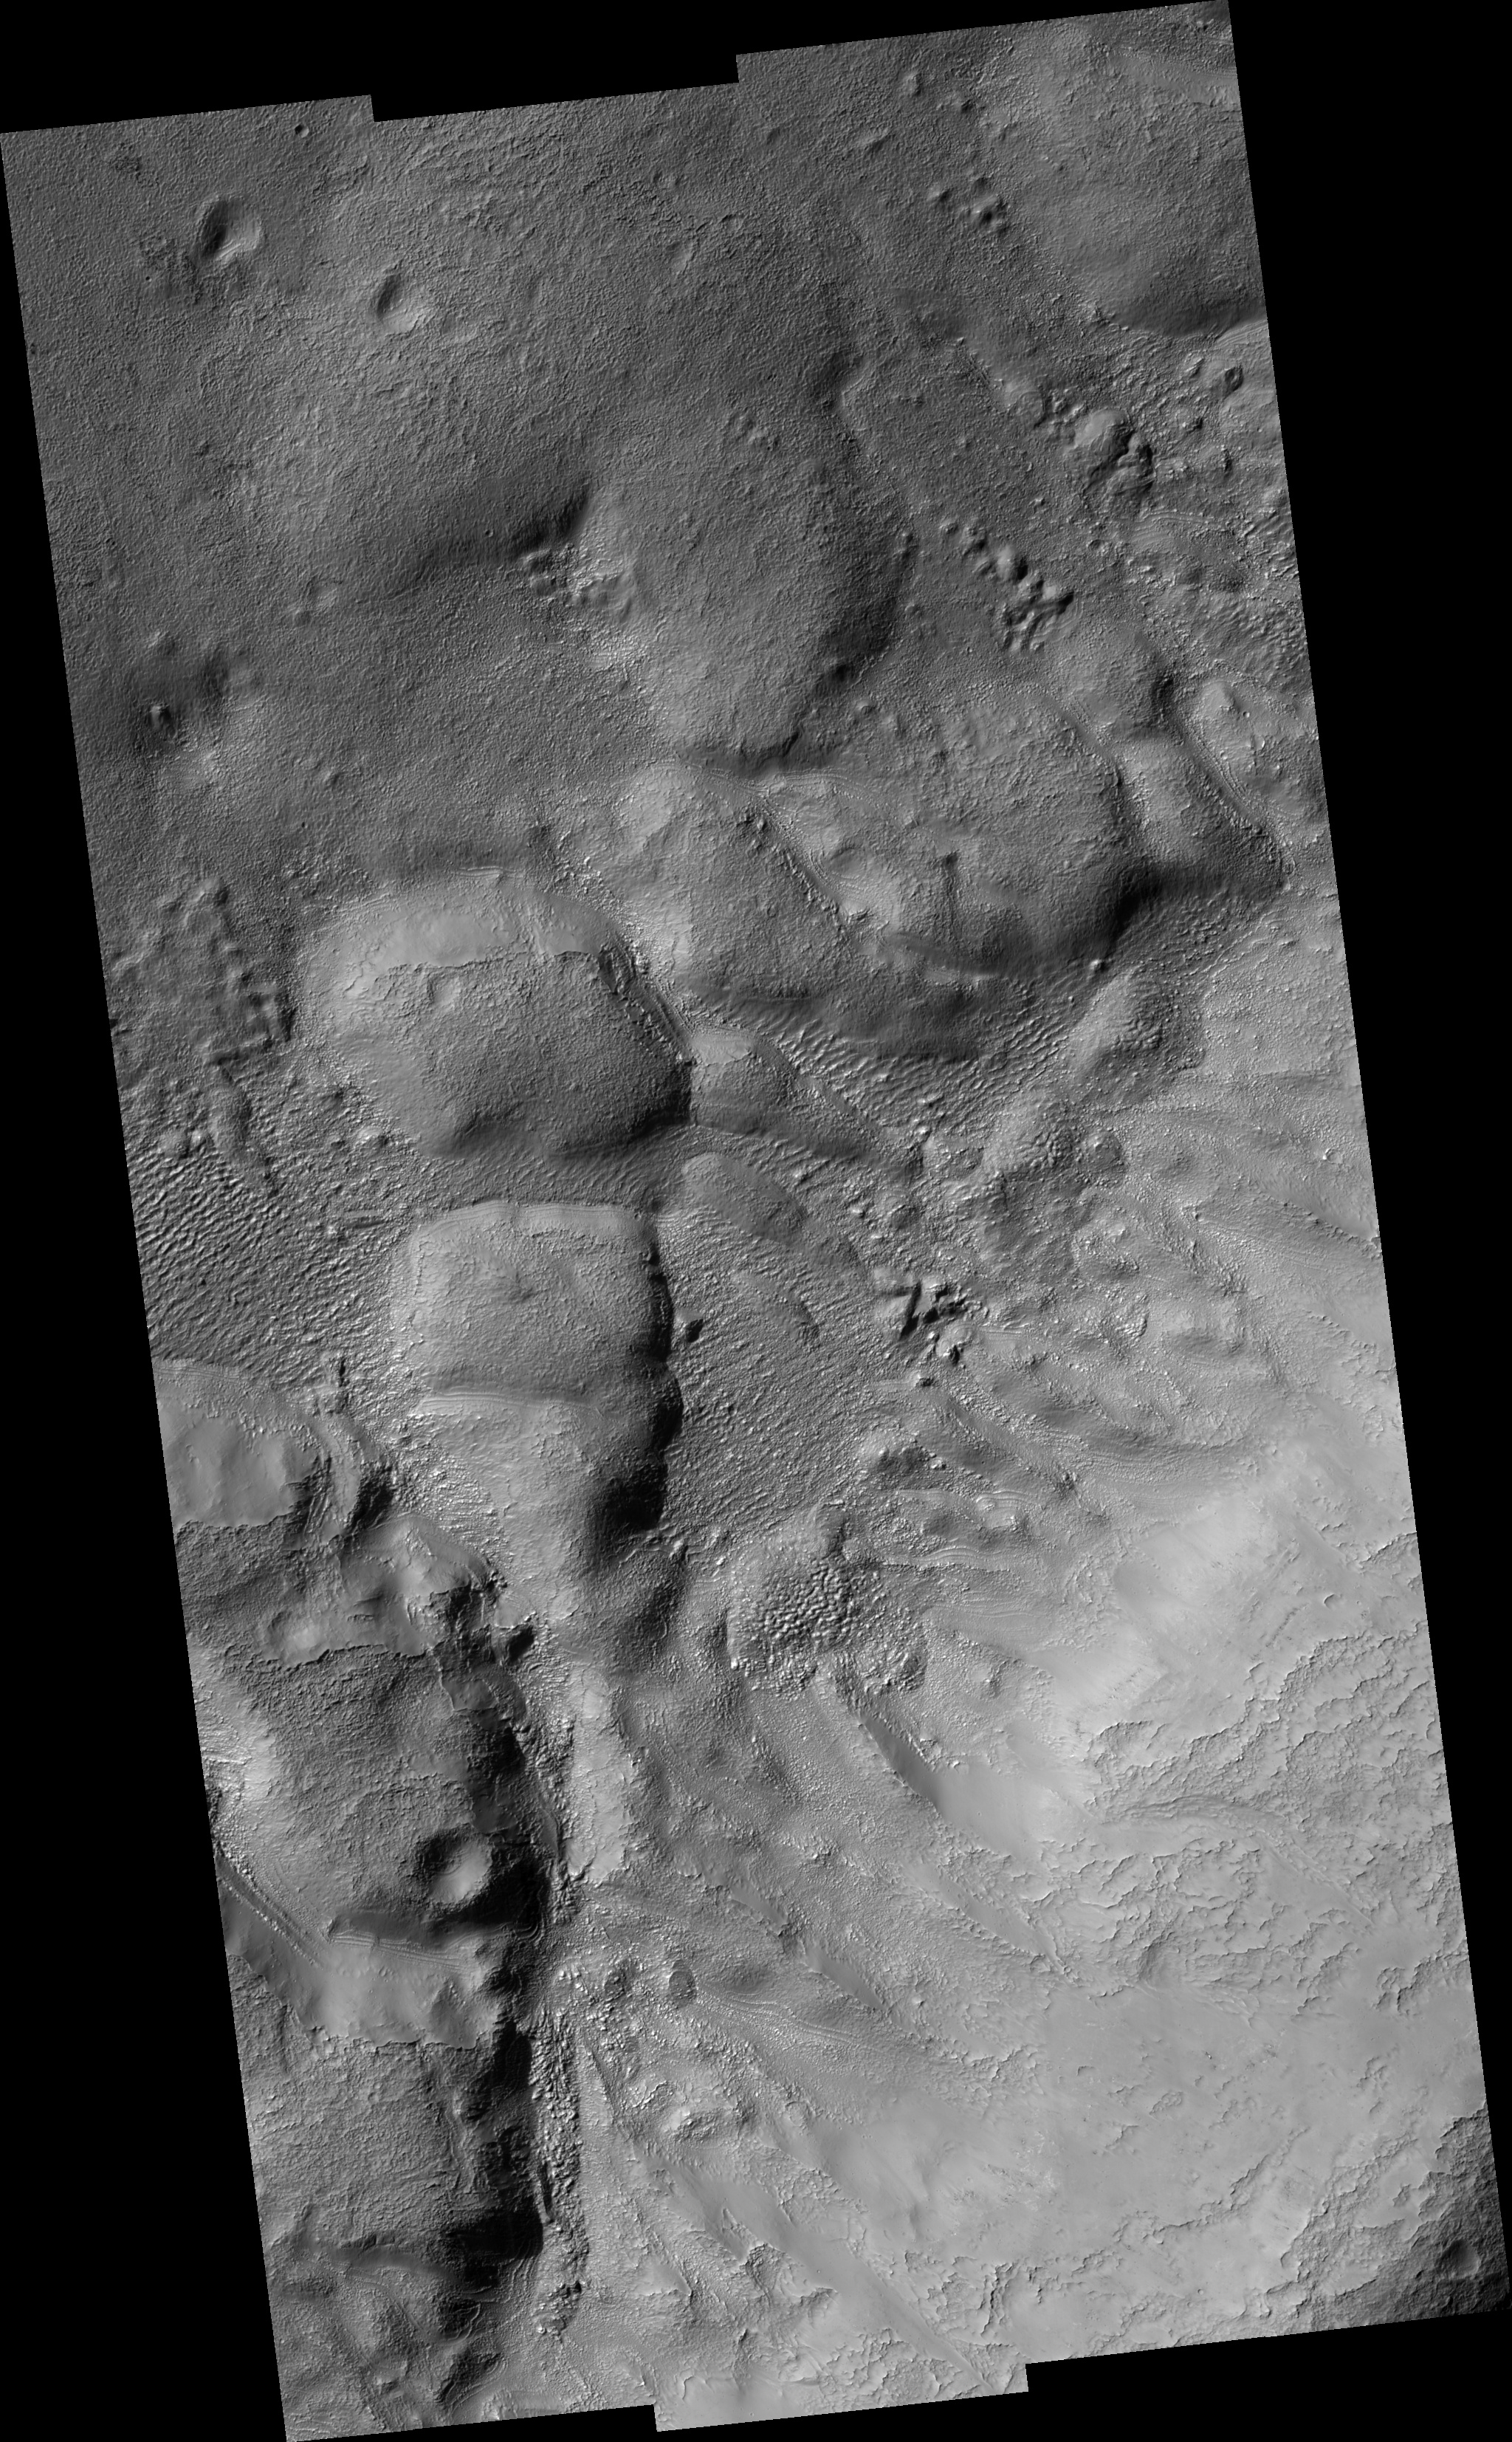

Mantling Material on Crater Floor

This HiRISE image (PSP_001507_1400) shows remnants of a mantling deposit on the floor of a crater in the southern highlands of Mars.

The slope up towards the crater rim is visible in the lower right part of the image. The rough, hummocky texture may be related to loss of ice from material that was once ice-rich.

One goal of this image was to investigate the parallel lines that are visible around several of the large hummocks and hills in the image’s center (see subimage, approx. 500 m [1/3 mile] across). We’d like to determine whether these are layers that are present throughout the rock, or whether they are merely on the surface. In the first case, these may be the expression of buried bedrock layers. However, it is also possible that these are related to the mantling deposits, perhaps representing variations in the mantle.

At high resolution, the lines appear to be small ridges, that are either buried by or composed of the mantling material. In the best exposures, these ridges look like the edges of layers of the mantling material that was draped over the entire region and then eroded off the high places. This suggests the second hypothesis: we are probably seeing variations in the mantle, perhaps due to multiple cycles of material being laid down.

Observation Toolbox
Acquisition date: 11 November 2006
Local Mars time: 3:40 PM
Degrees latitude (centered): -39.6°
Degrees longitude (East): 343.8°
Range to target site: 251.1 km (156.9 miles)
Original image scale range: from 25.1 cm/pixel (with 1 x 1 binning) to 100.5 cm/pixel (with 4 x 4 binning)
Map-projected scale: 25 cm/pixel and north is up
Map-projection: EQUIRECTANGULAR
Emission angle: 0.3°
Phase angle: 76.0°
Solar incidence angle: 76°, with the Sun about 14° above the horizon
Solar longitude: 138.9°, Northern Autumn

NASA’s Jet Propulsion Laboratory, a division of the California Institute of Technology in Pasadena, manages the Mars Reconnaissance Orbiter for NASA’s Science Mission Directorate, Washington. Lockheed Martin Space Systems, Denver, is the prime contractor for the project and built the spacecraft. The High Resolution Imaging Science Experiment is operated by the University of Arizona, Tucson, and the instrument was built by Ball Aerospace and Technology Corp., Boulder, Colo.

Credit: NASA/JPL/Univ. of Arizona